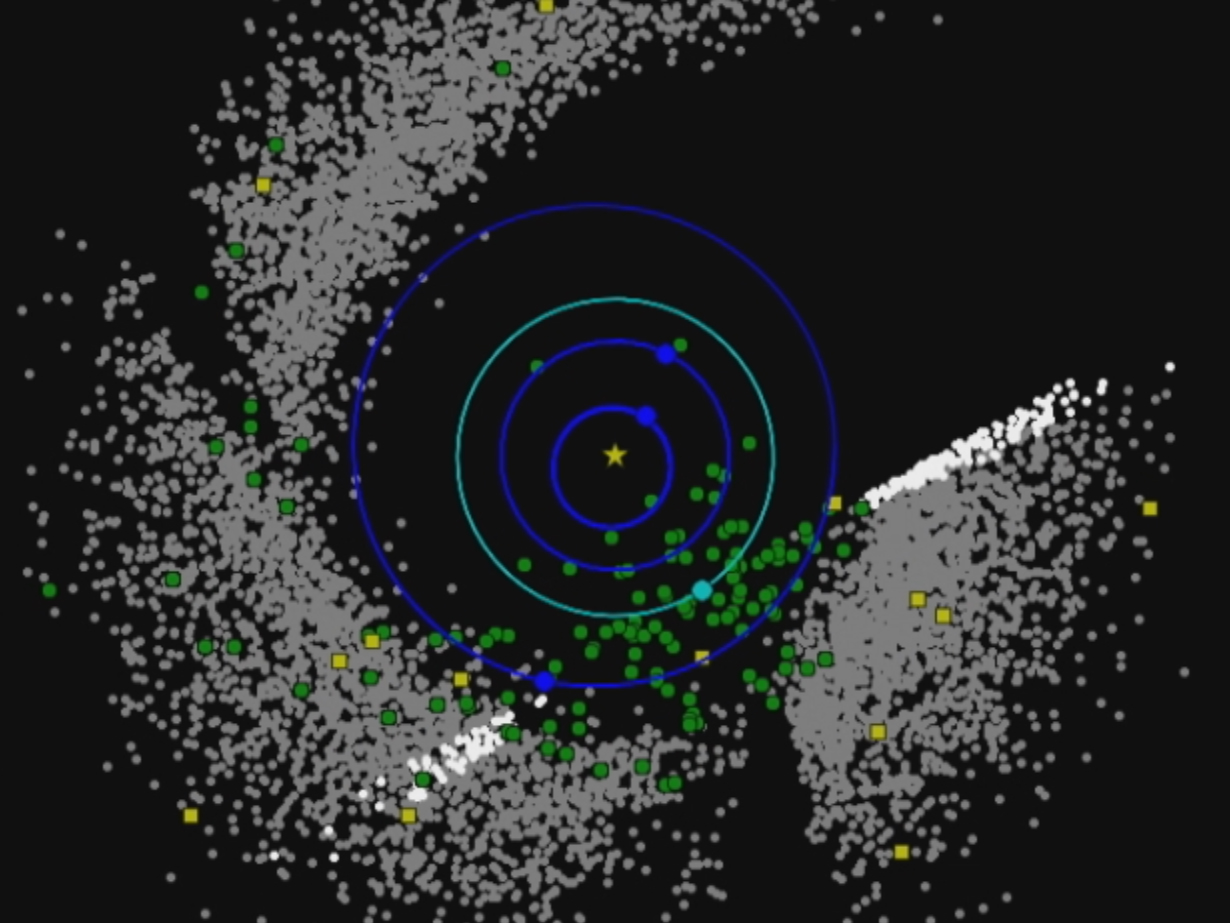

Two Years of NEOWISE Observations Mapped

This movie shows the progression of NASA’s Near-Earth Object Wide-field Survey Explorer (NEOWISE) investigation for the mission’s first two years following its restart in December 2013. Green circles represent near-Earth objects (asteroids and comets that come within 1.3 astronomical units of the sun; one astronomical unit is Earth’s distance from the sun). Yellow squares represent comets. Gray dots represent all other asteroids, which are mostly in the main asteroid belt between Mars and Jupiter. The orbits of Mercury, Venus, Earth and Mars are shown.

Since the mission was restarted in December 2013, NEOWISE has discovered 72 near-Earth objects and characterized 439 others.

JPL manages NEOWISE for NASA’s Science Mission Directorate at the agency’s headquarters in Washington. The Space Dynamics Laboratory in Logan, Utah, built the science instrument. Ball Aerospace & Technologies Corp. of Boulder, Colorado, built the spacecraft. Science operations and data processing take place at the Infrared Processing and Analysis Center at the California Institute of Technology in Pasadena. Caltech manages JPL for NASA.

Credit: NASA/JPL-Caltech/PSI